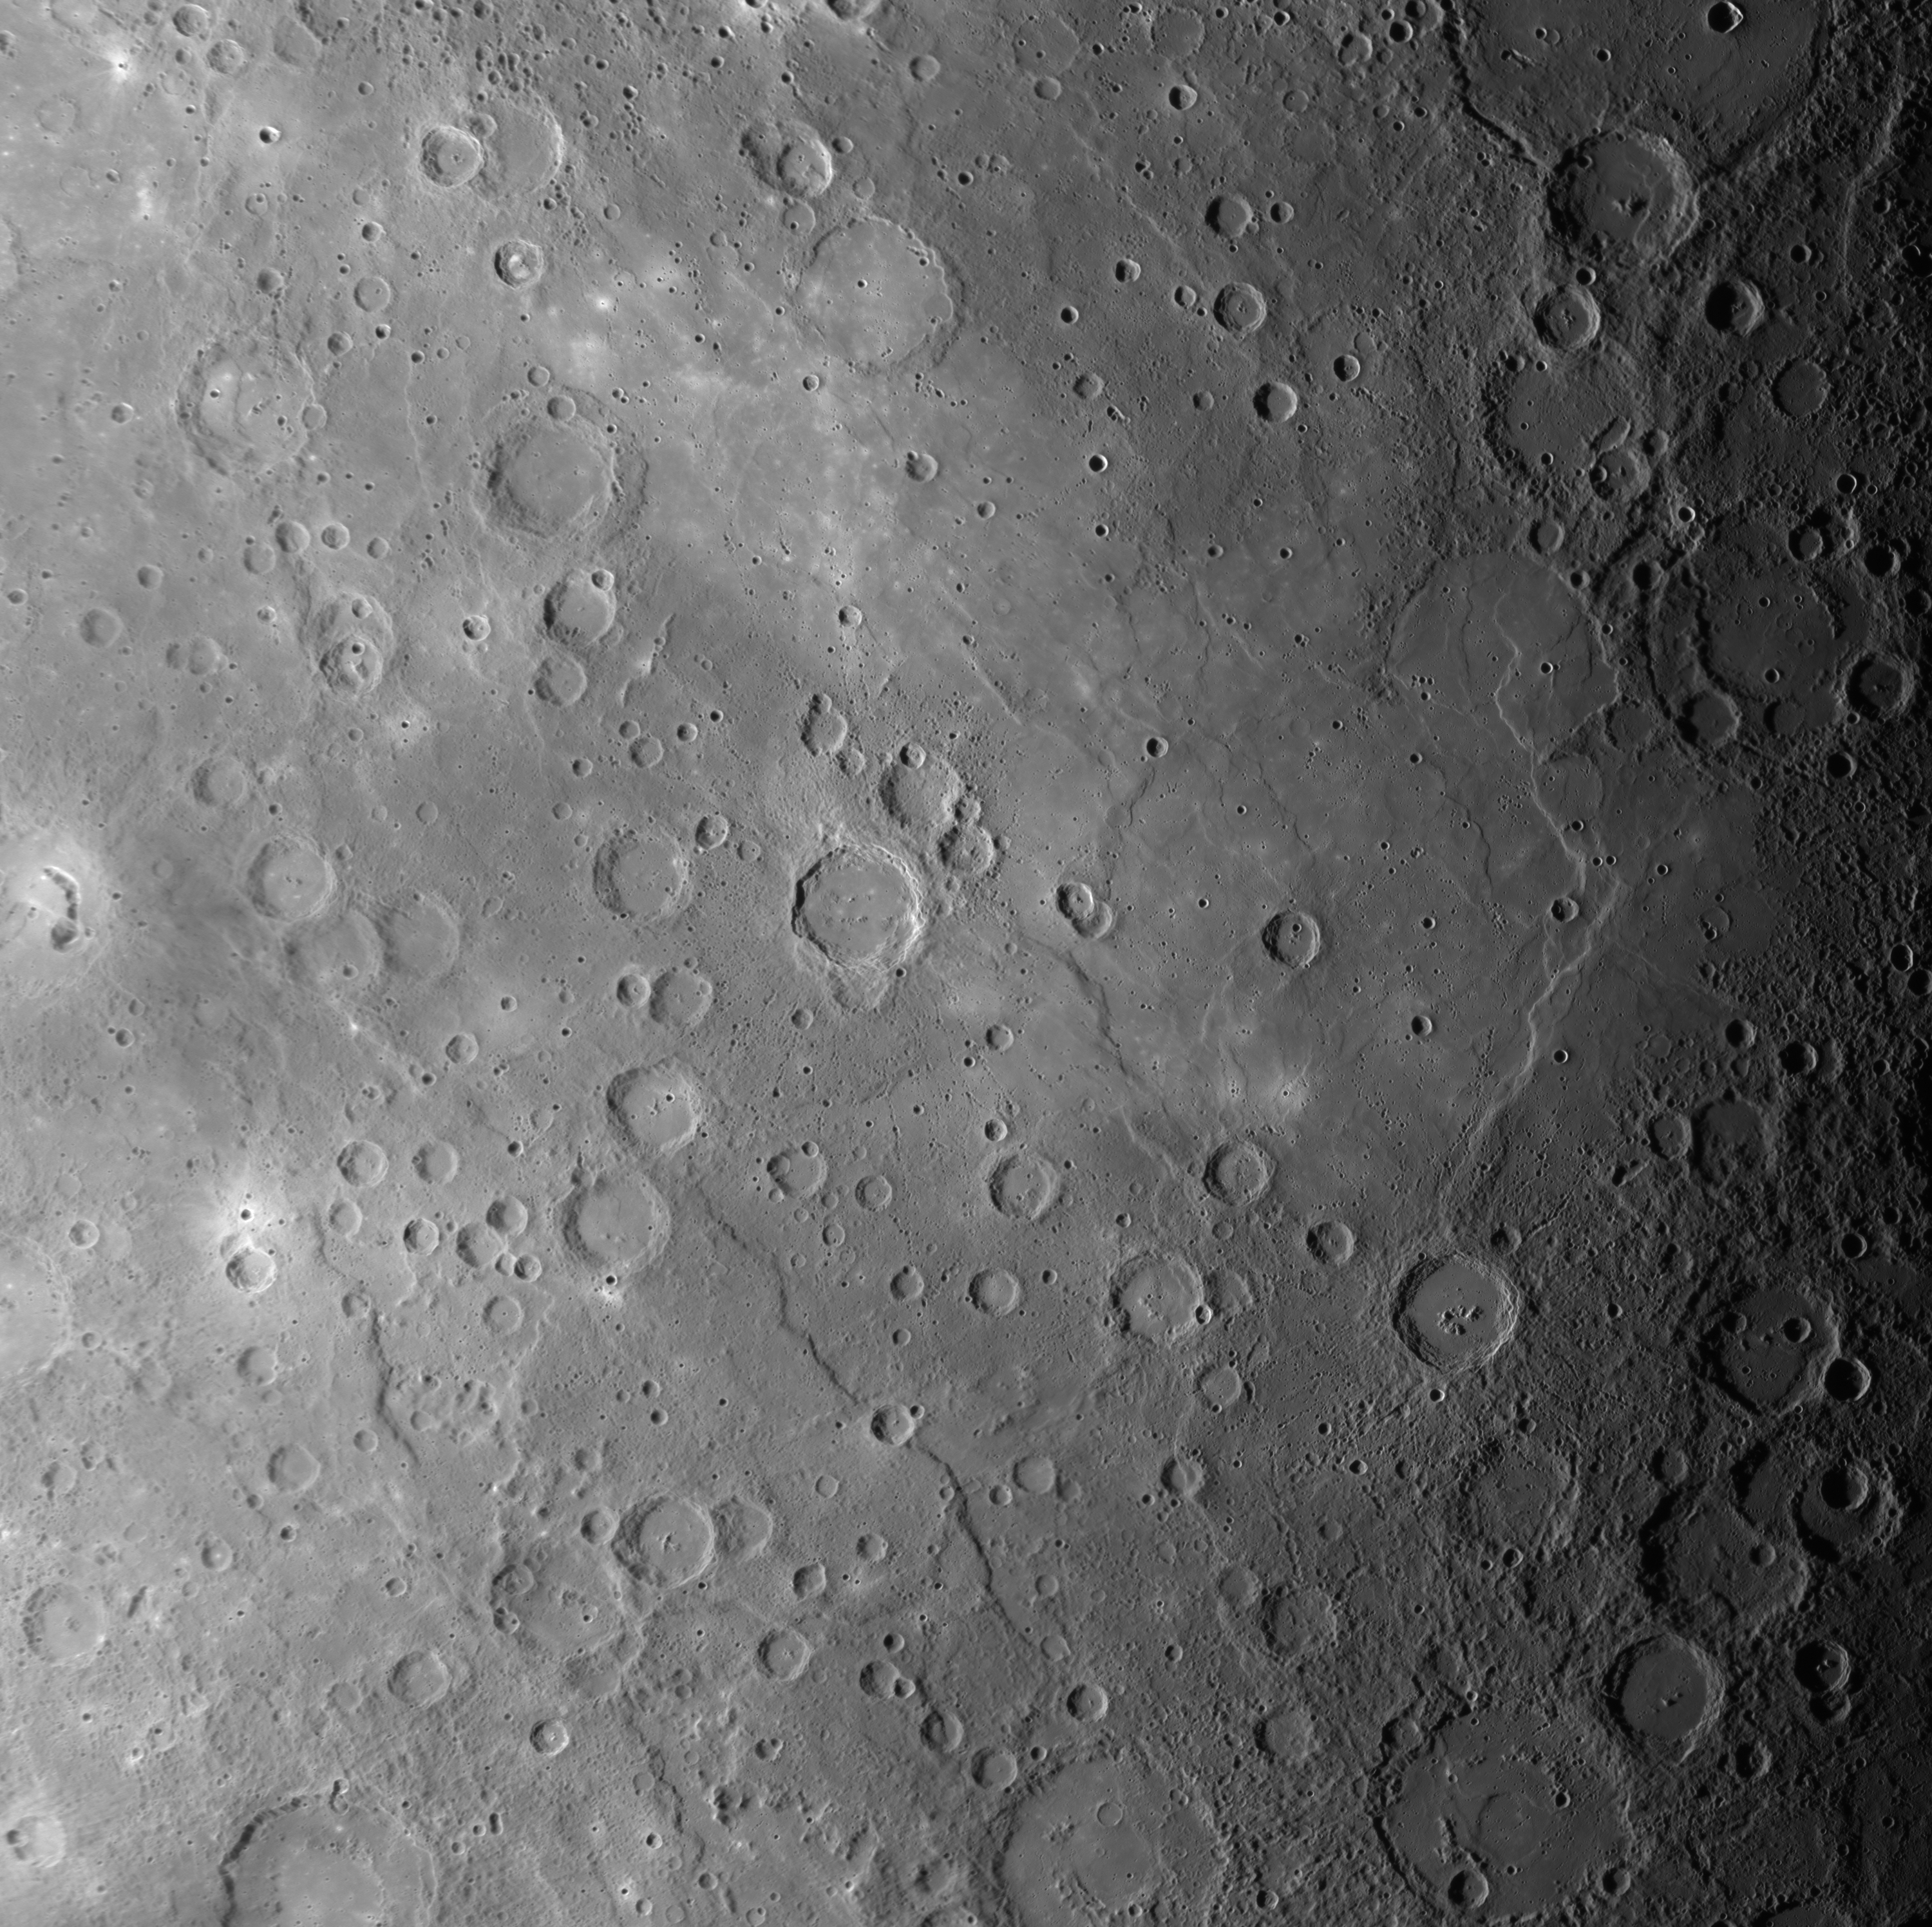

Mercury’s Vast Expanses of Smooth Plains

This scene, a mosaic of images acquired as MESSENGER approached Mercury for its third flyby of the planet, shows a large expanse of smooth plains near the center of the image. Most smooth plains are believed to have formed by lavas that flooded Mercury’s surface. In this view, craters are visible that have been nearly filled with lava, leaving only traces of their circular rims. Curving scarps (cliffs) and “wrinkle ridges” can also be seen running mostly from top to bottom in the image. The density of impact craters on the smooth plains is less than on the heavily cratered terrain visible in the upper right and lower right corners of this image. The presence of fewer impact craters per unit area means that the volcanic smooth plains are younger than the battered cratered terrain. During orbital observations beginning in 2011, MESSENGER will gather high-resolution and color imaging data to map the global extent of Mercury’s volcanic smooth plains, gaining clues to the composition of the plains and unraveling the history of volcanism on the Solar System’s innermost planet.

The named craters Picasso, Firdousi, and Steichen are visible in this scene. Click on their links to read more about each of these craters.

Date Acquired: September 29, 2009
Instrument: Narrow Angle Camera (NAC) of the Mercury Dual Imaging System (MDIS)
Scale: The bottom edge of this image is approximately 1450 kilometers (900 miles) across

These images are from MESSENGER, a NASA Discovery mission to conduct the first orbital study of the innermost planet, Mercury. For information regarding the use of images, see the MESSENGER image use policy.

Credit: NASA/Johns Hopkins University Applied Physics Laboratory/Carnegie Institution of Washington